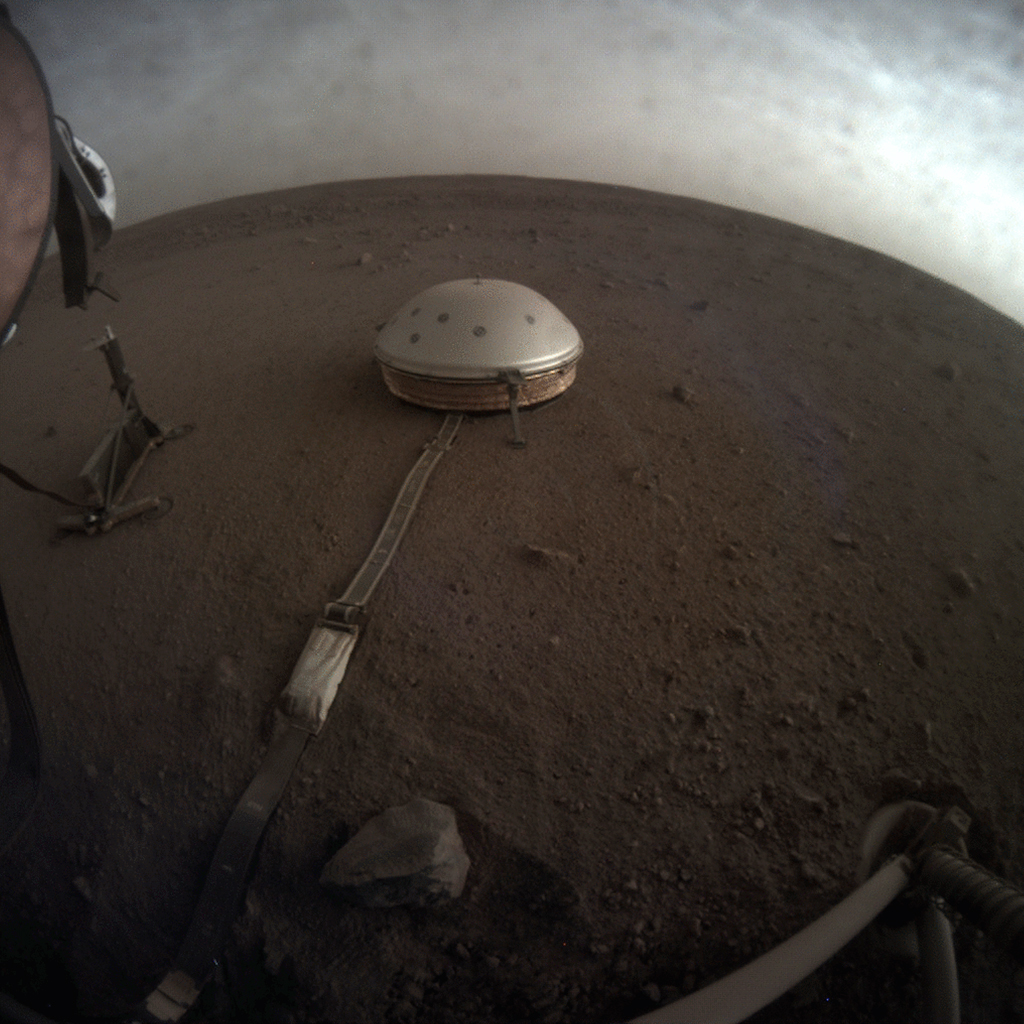

InSight Images Clouds on Mars

NASA’s InSight used its Instrument Context Camera (ICC) beneath the lander’s deck to image these drifting clouds at sunset. This series of images was taken on April 25, 2019, the 145th Martian day, or sol, of the mission, starting at around 6:30 p.m. Mars local time.

Included here are the “raw” versions of the image and the color-corrected version; it’s easier to see some details in the raw version, but the latter more accurately shows the image as the human eye would see it.

NASA’s Jet Propulsion Laboratory manages InSight for the agency’s Science Mission Directorate. InSight is part of NASA’s Discovery Program, managed by the agency’s Marshall Space Flight Center in Huntsville, Alabama. Lockheed Martin Space in Denver built the InSight spacecraft, including its cruise stage and lander, and supports spacecraft operations for the mission.

A number of European partners, including France’s Centre National d’Études Spatiales (CNES) and the German Aerospace Center (DLR), are supporting the InSight mission. CNES provided the Seismic Experiment for Interior Structure (SEIS) instrument to NASA, with the principal investigator at IPGP (Institut de Physique du Globe de Paris). Significant contributions for SEIS came from IPGP; the Max Planck Institute for Solar System Research (MPS) in Germany; the Swiss Federal Institute of Technology (ETH Zurich) in Switzerland; Imperial College London and Oxford University in the United Kingdom; and JPL. DLR provided the Heat Flow and Physical Properties Package (HP3) instrument, with significant contributions from the Space Research Center (CBK) of the Polish Academy of Sciences and Astronika in Poland. Spain’s Centro de Astrobiología (CAB) supplied the temperature and wind sensors.

Credit: NASA/JPL-Caltech